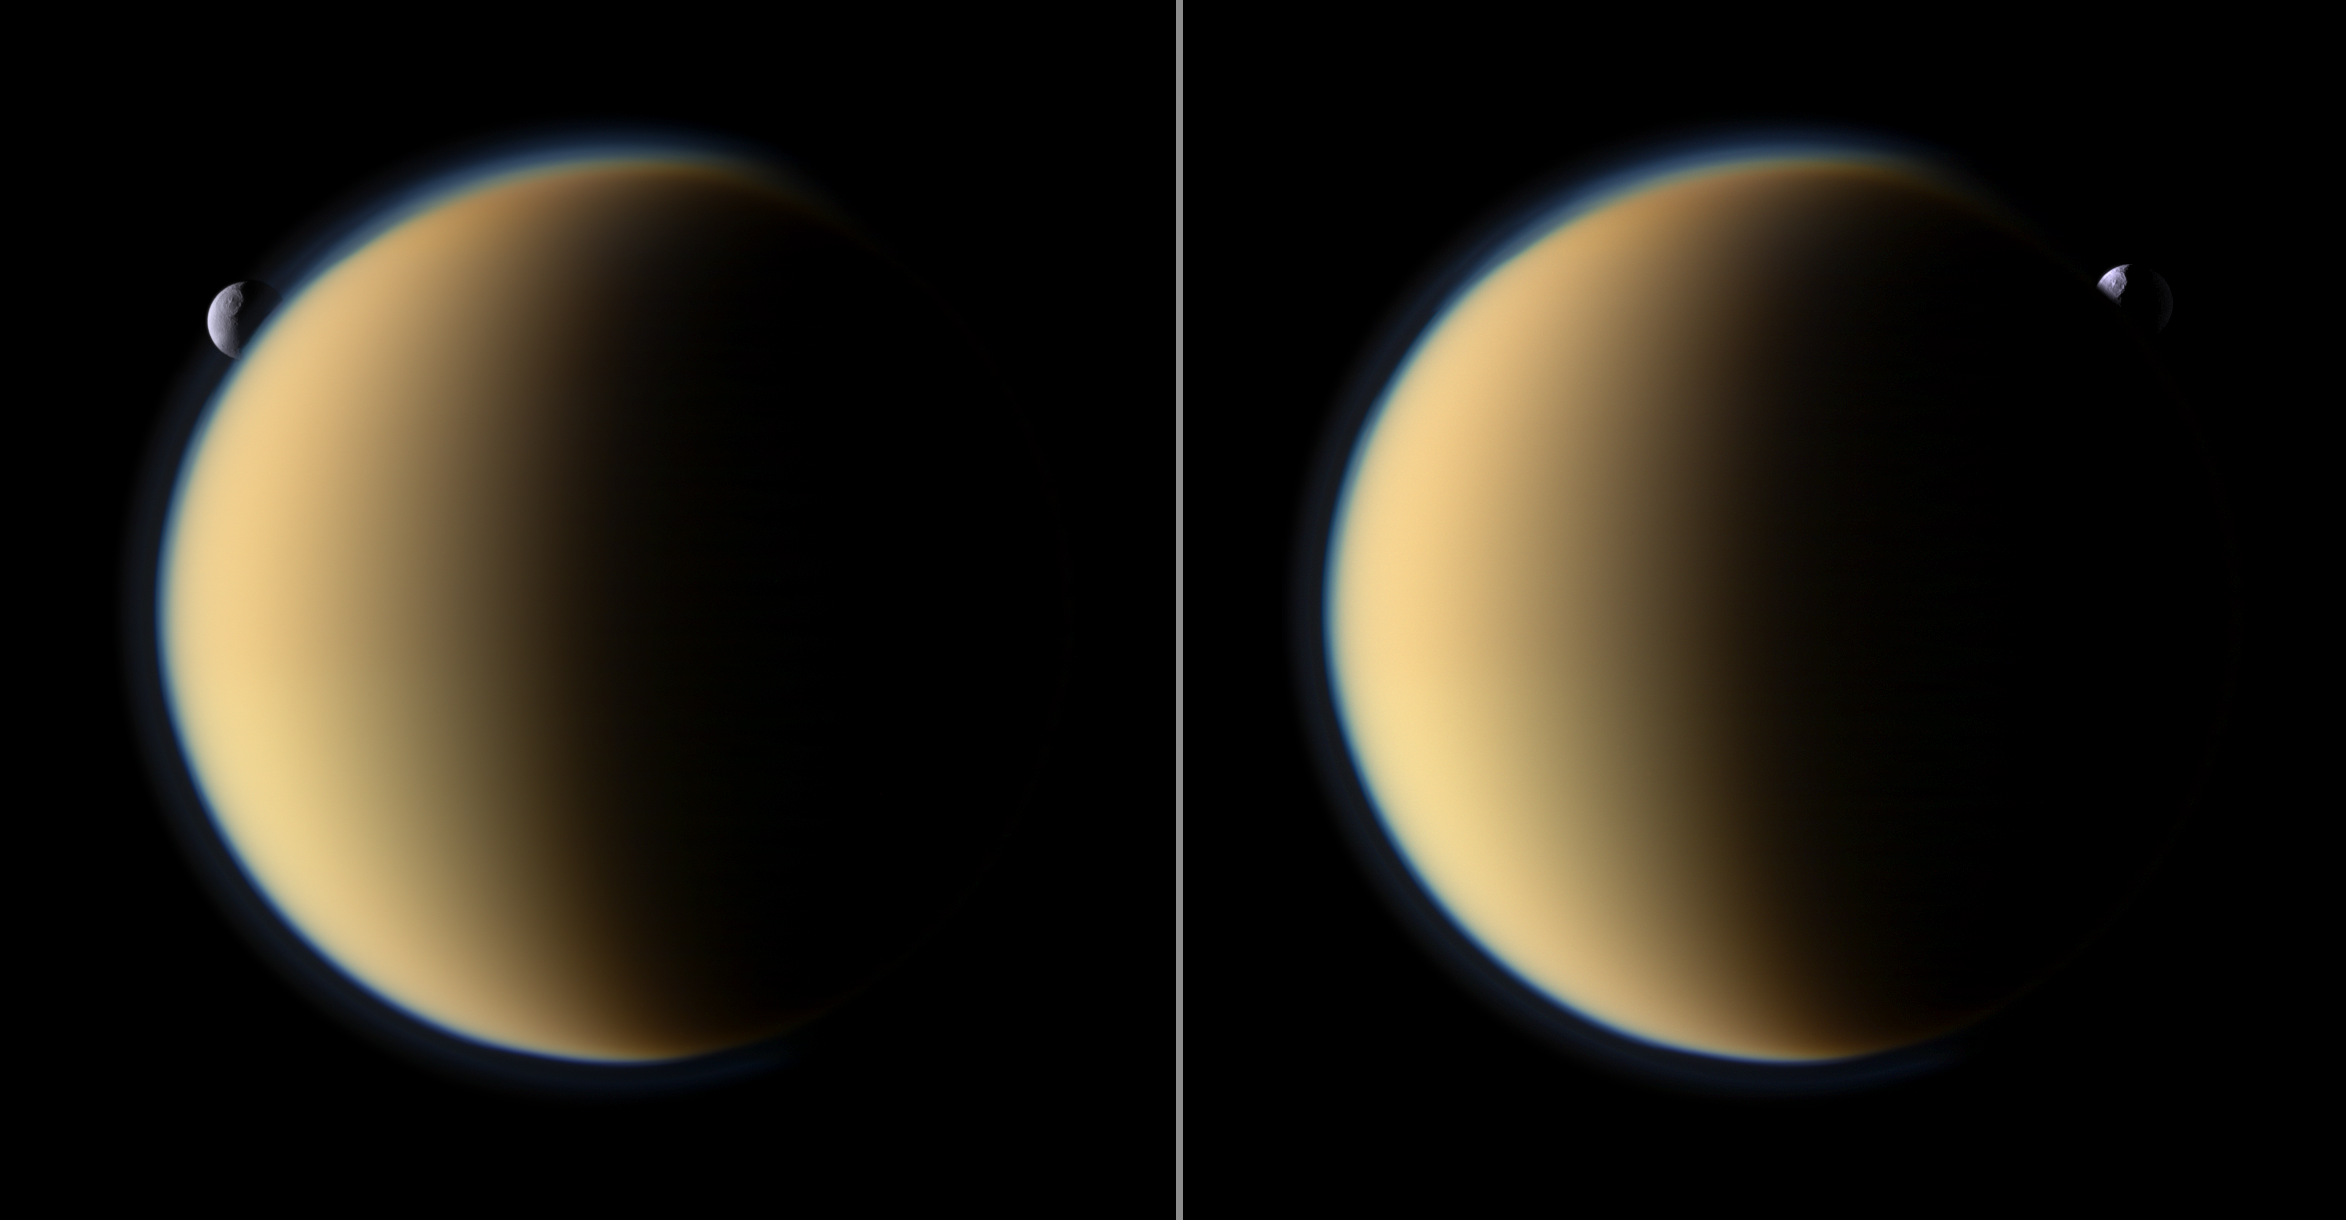

Tethys Slips Behind Titan

Saturn’s moon Tethys with its prominent Odysseus Crater silently slips behind Saturn’s largest moon Titan and then emerges on the other side.

Tethys is not actually enshrouded in Titan’s atmosphere. Tethys (1,062 kilometers, or 660 miles across) is more than twice as far from Cassini than Titan (5,150 kilometers, or 3,200 miles across) in this sequence. Tethys is 2.2 million kilometers (1.4 million miles) from Cassini. Titan is about 1 million kilometers (621,000 miles) away. See PIA07774 to learn more about Titan’s atmosphere.

These two color views were captured about 18 minutes apart, with the view on the right taking place first. These images are part of a mutual event sequence in which one moon passes close to or in front of another as seen from the spacecraft. Such observations help scientists refine their understanding of the orbits of Saturn’s moons.

Images taken using red, green and blue spectral filters were combined to create this natural color view. The images were obtained with the Cassini spacecraft narrow-angle camera on Nov. 26, 2009. Image scale is 6 kilometers (4 miles) per pixel on Titan and 13 kilometers (8 miles) per pixel on Tethys.

The Cassini-Huygens mission is a cooperative project of NASA, the European Space Agency and the Italian Space Agency. The Jet Propulsion Laboratory, a division of the California Institute of Technology in Pasadena, manages the mission for NASA’s Science Mission Directorate, Washington, D.C. The Cassini orbiter and its two onboard cameras were designed, developed and assembled at JPL. The imaging operations center is based at the Space Science Institute in Boulder, Colo.

Credit: NASA/JPL/Space Science Institute